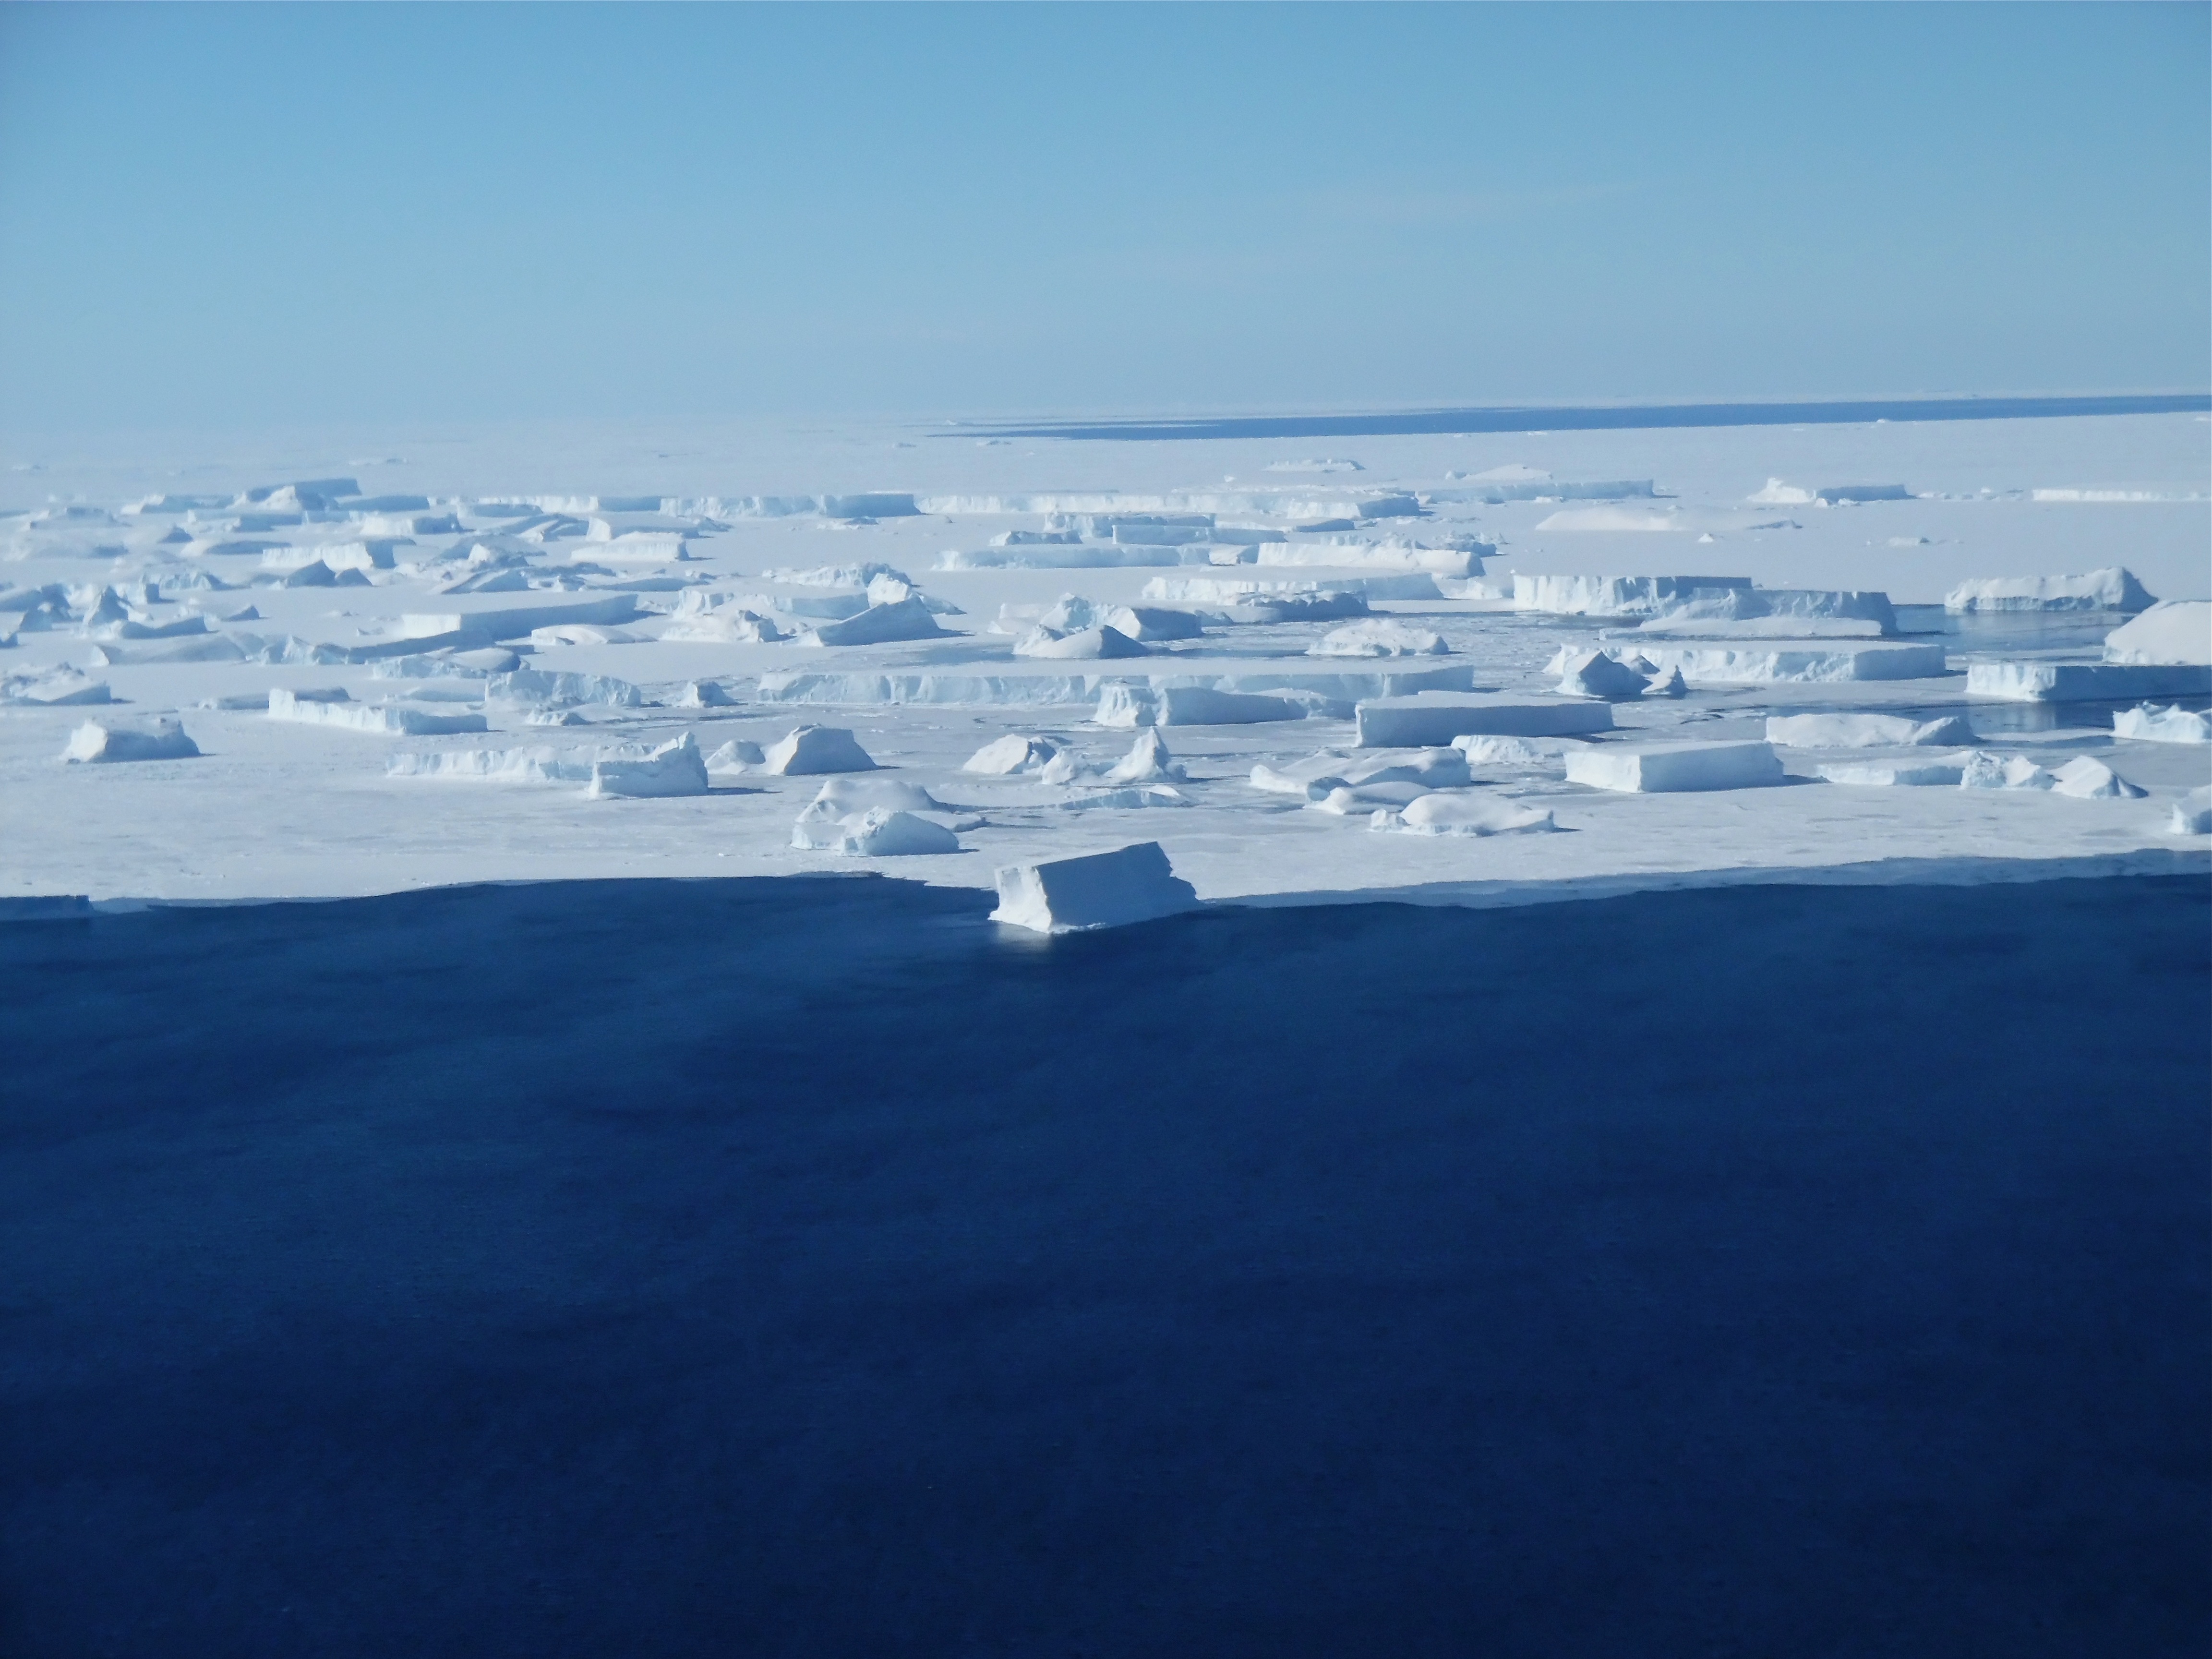

Thurston Island Calving

A sea of icebergs float near the Thurston Island calving front off of western Antarctica as seen on the IceBridge flight on Nov. 5, 2014. NASA’s Operation IceBridge collected some rare images on a flight out of Punta Arenas, Chile on Nov. 5, 2014, on a science flight over western Antarctica dubbed Ferrigno-Alison-Abbott 01. The crew snapped a few shots of a calving front of the Antarctic ice sheet. This particular flight plan was designed to collect data on changes in ice elevation along the coast near the Ferrigno and Alison ice streams, on the Abbot Ice Shelf, and grounded ice along the Eights Coast.

Credit: NASA/Jim Yungel